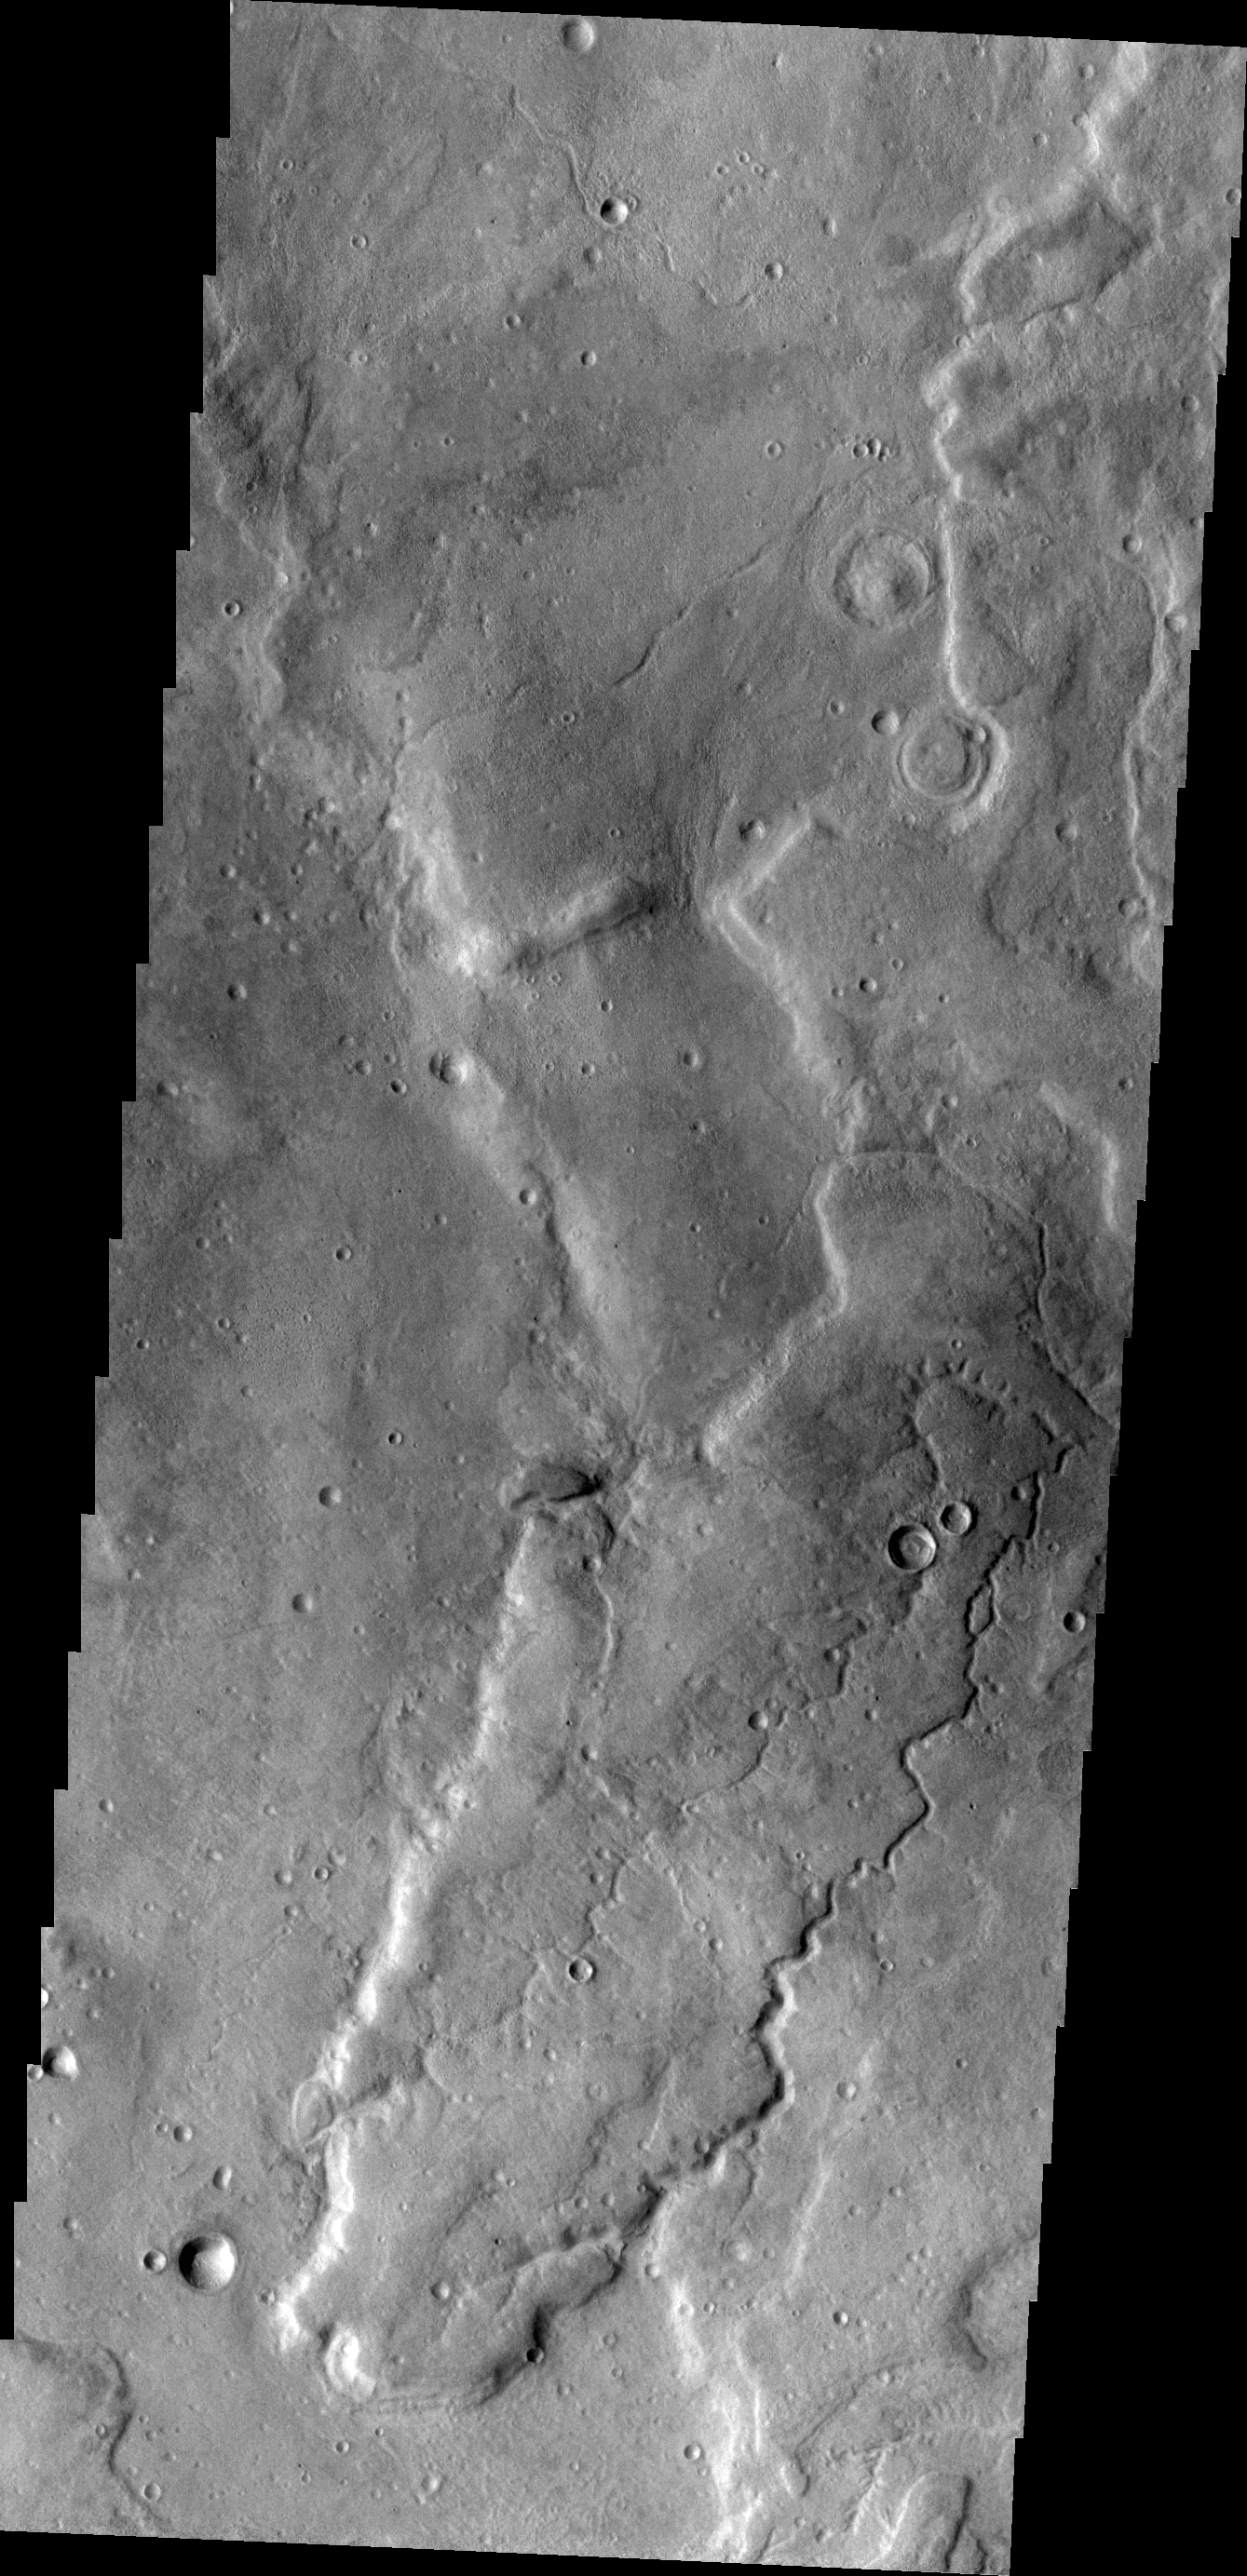

Tempe Terra

The unnamed channel in today’s VIS image is located on the northeastern margin of Tempe Terra.

Credit: NASA/JPL/ASU